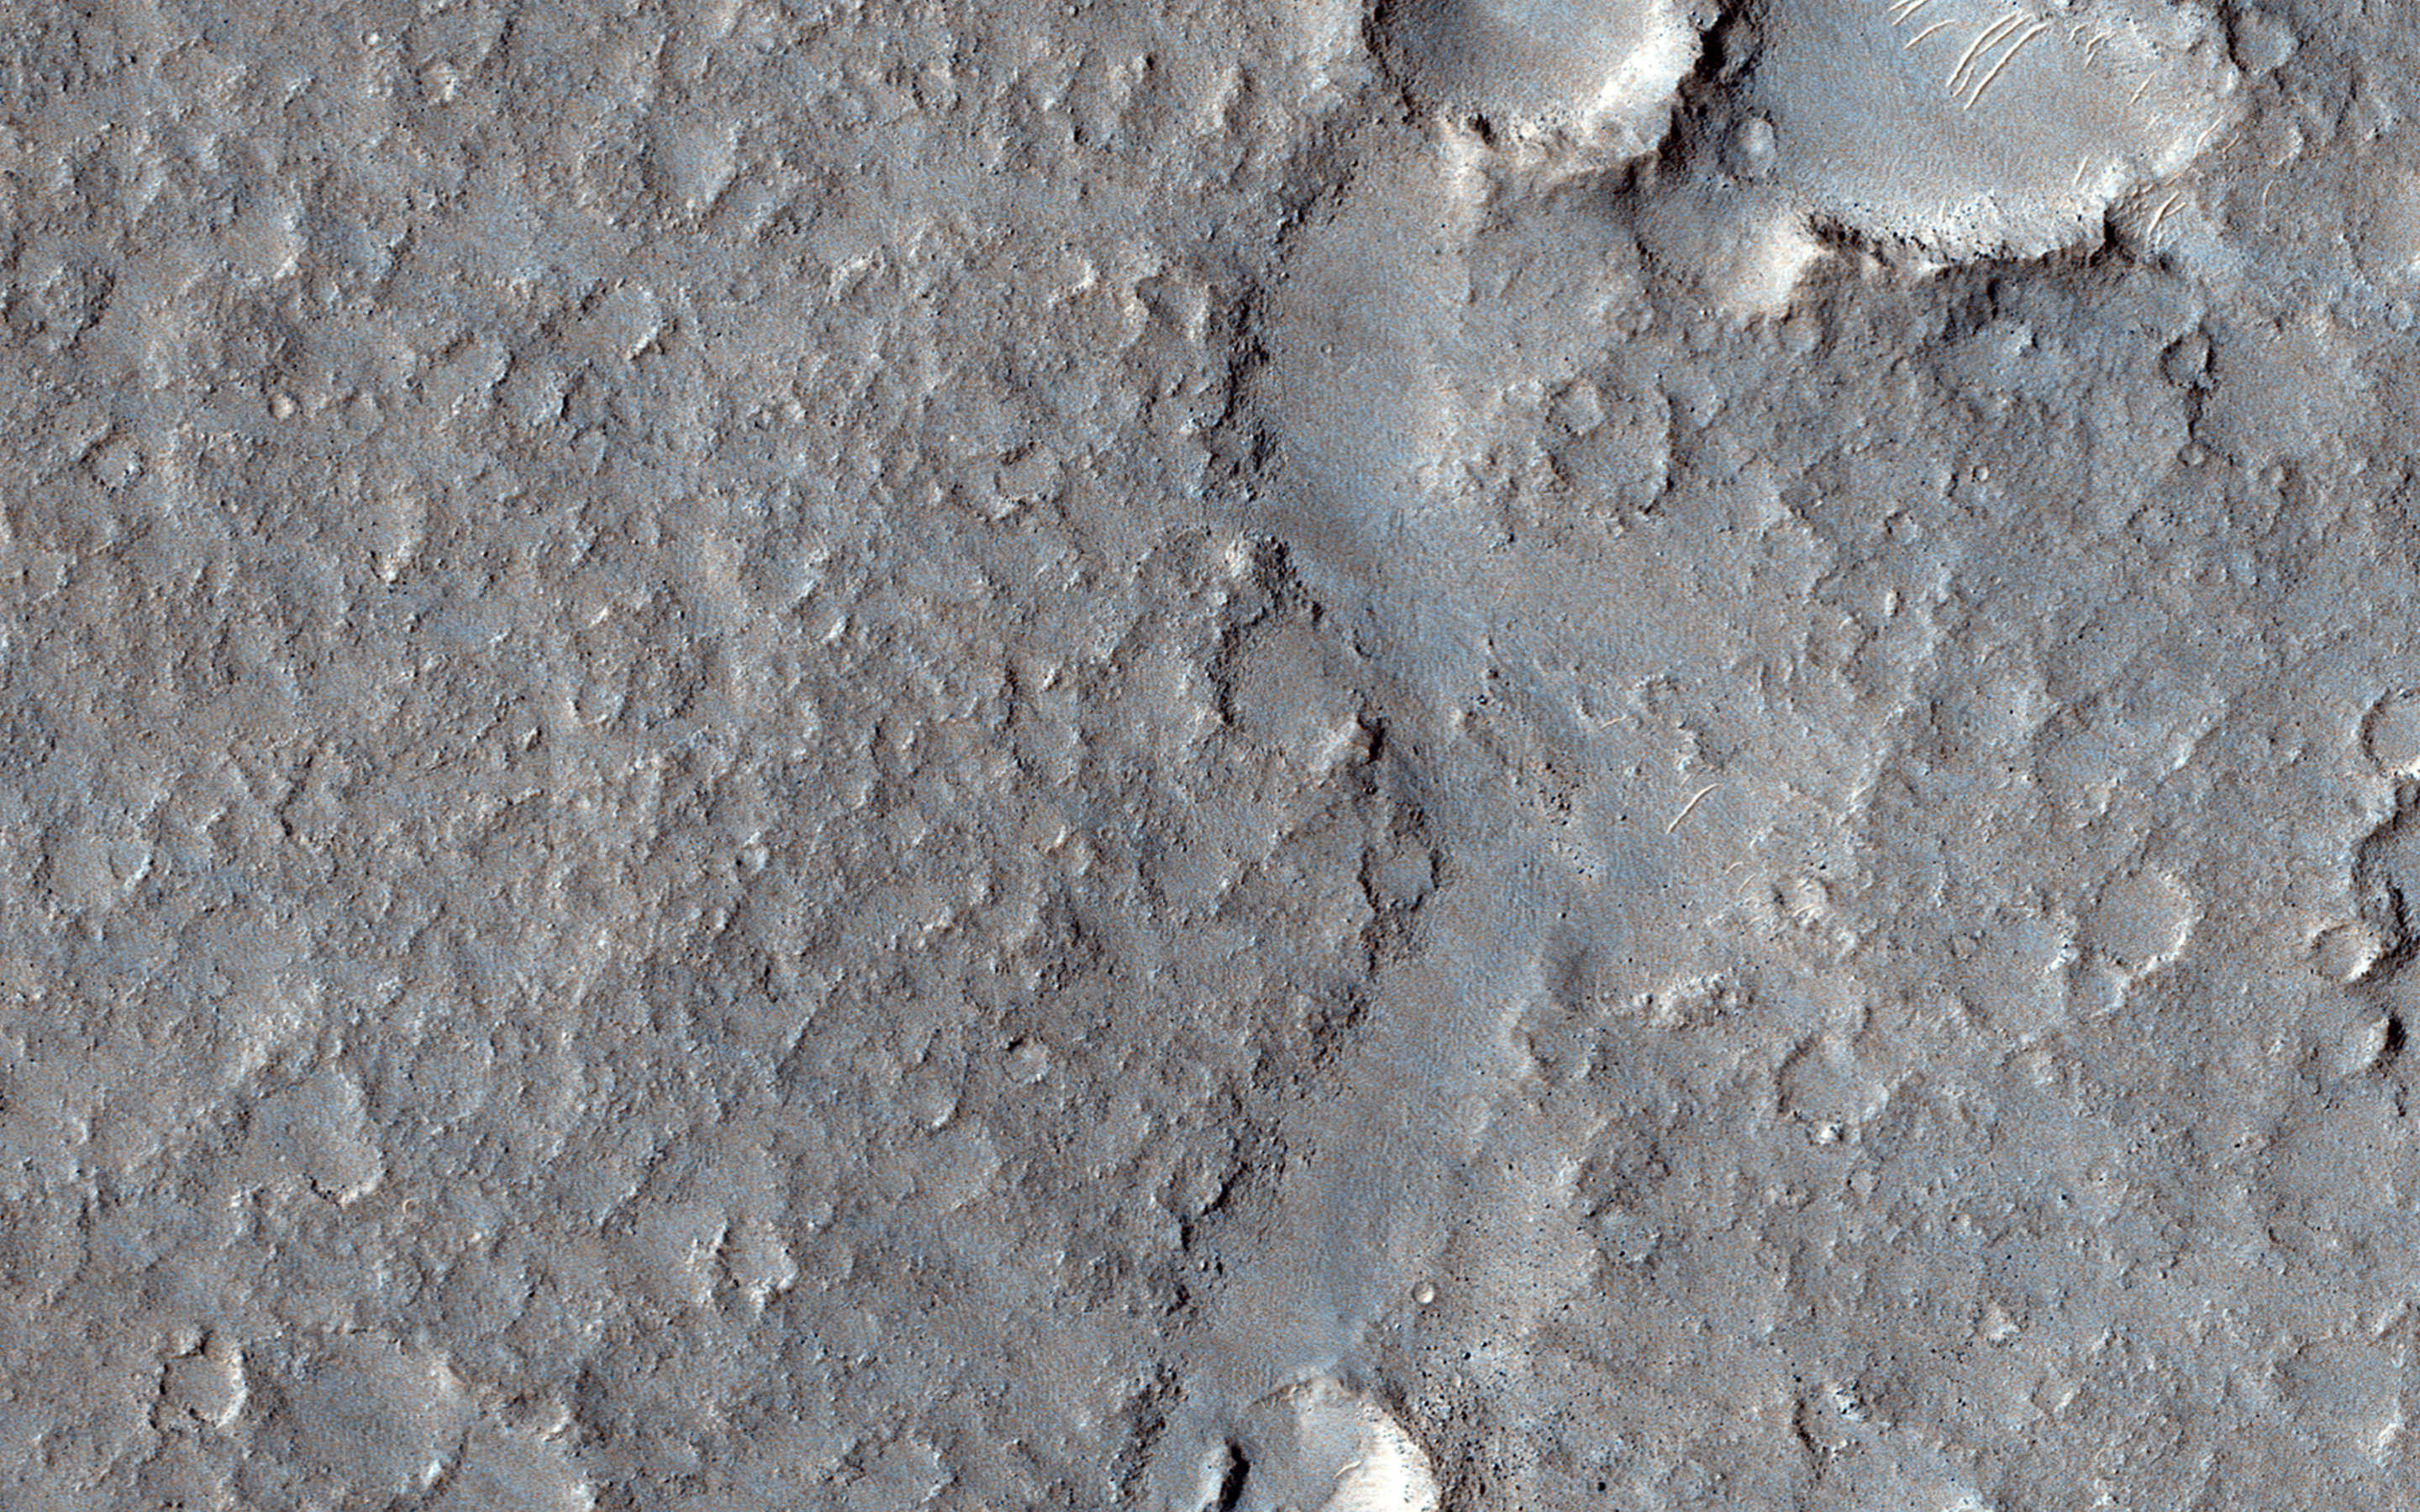

Hints of an Ancient Shoreline in Southern Isidis Planitia

This area — known as the Deuteronilus contact of the Isidis Basin — has been interpreted as a possible ancient shoreline. There are also suggestions that this contact is of volcanic origin.

One direct benefit of a high resolution image is the ability to monitor the detailed morphology of the contact to help to determine whether this formation is the result of an ocean or of a volcanic filling of the Isidis Basin.

HiRISE is one of six instruments on NASA’s Mars Reconnaissance Orbiter. The University of Arizona, Tucson, operates the orbiter’s HiRISE camera, which was built by Ball Aerospace & Technologies Corp., Boulder, Colo. NASA’s Jet Propulsion Laboratory, a division of the California Institute of Technology in Pasadena, manages the Mars Reconnaissance Orbiter Project for the NASA Science Mission Directorate, Washington.

Credit: NASA/JPL-Caltech/Univ. of Arizona